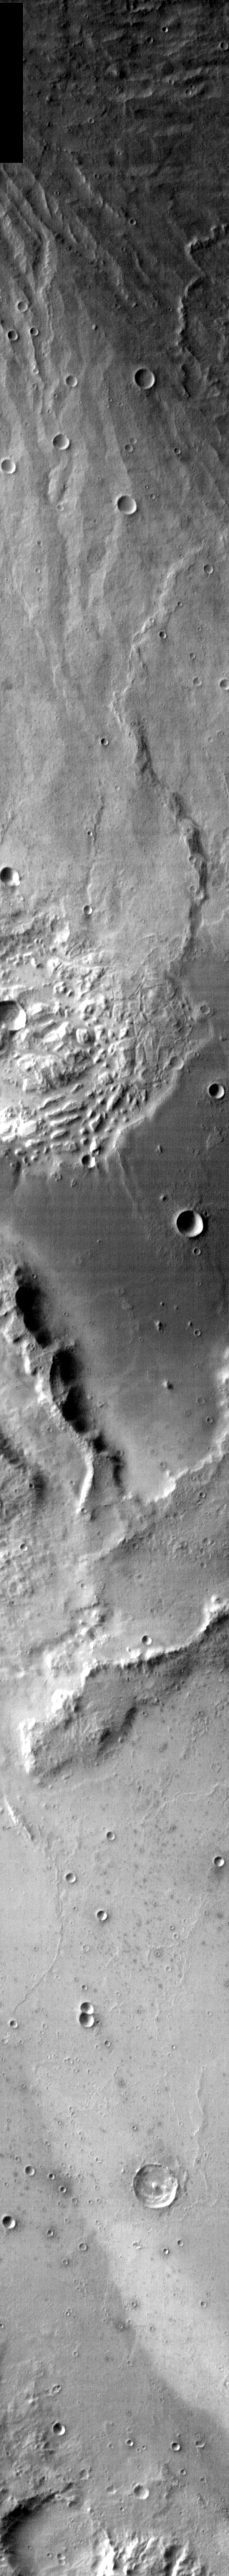

Western Gusev in Infrared

Released 13 January 2004

Long before the MER landers were named or launched, the two orbiters at Mars were asked to examine landing sites. Both the Odyssey and Mars Global Surveyor spacecraft have been collecting landing site data for the past two years. The MGS and ODY data were used as part of the decision making process in the final selection of the two landing sites. The types of data collected by the two orbiters included not only images of the surface but also thermal data about the surface composition, atmospheric data about the climate at each location, and the tracking of major dust storms in the region prior to landing. The presence of, and data collected by, the MGS and ODY orbiters have proven invaluable in MER mission planning.

This image, the infrared counterpart to this visual image, covers the western side of Gusev crater.

Image information: IR instrument. Latitude -12.3, Longitude 175 East (185 West). 100 meter/pixel resolution.

Note: this THEMIS visual image has not been radiometrically nor geometrically calibrated for this preliminary release. An empirical correction has been performed to remove instrumental effects. A linear shift has been applied in the cross-track and down-track direction to approximate spacecraft and planetary motion. Fully calibrated and geometrically projected images will be released through the Planetary Data System in accordance with Project policies at a later time.

NASA’s Jet Propulsion Laboratory manages the 2001 Mars Odyssey mission for NASA’s Office of Space Science, Washington, D.C. The Thermal Emission Imaging System (THEMIS) was developed by Arizona State University, Tempe, in collaboration with Raytheon Santa Barbara Remote Sensing. The THEMIS investigation is led by Dr. Philip Christensen at Arizona State University. Lockheed Martin Astronautics, Denver, is the prime contractor for the Odyssey project, and developed and built the orbiter. Mission operations are conducted jointly from Lockheed Martin and from JPL, a division of the California Institute of Technology in Pasadena.

Credit: NASA/JPL/Arizona State University